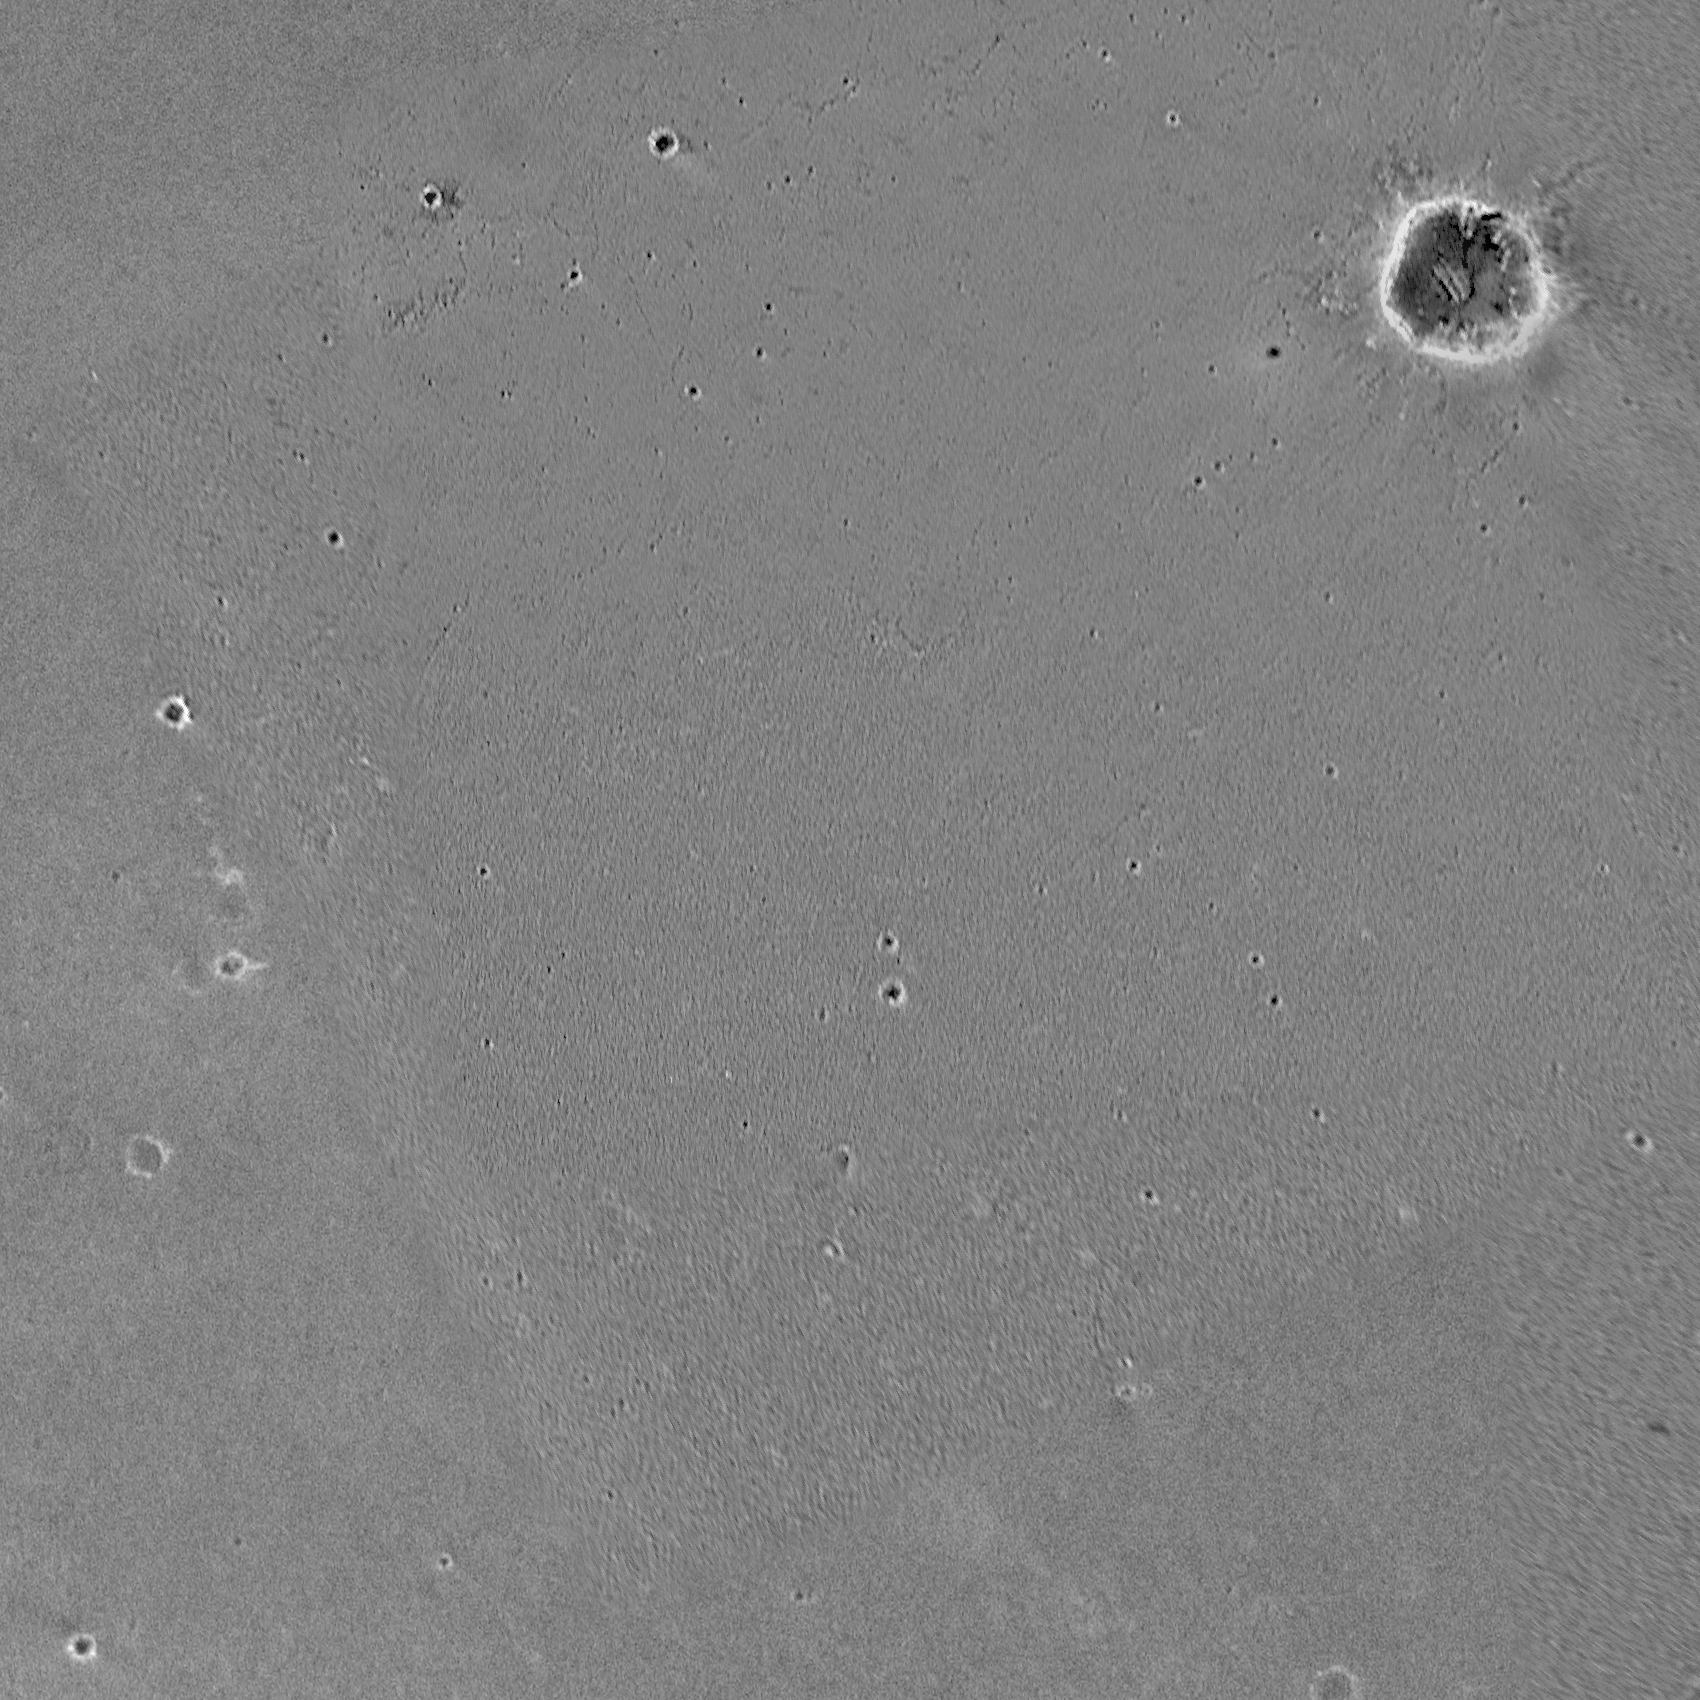

Challenger Memorial Station, Meridiani Planum, Mars

A composite image reveals the local region surrounding the Challenger Memorial Station. The image is actually an amalgamation of a Mars Global Surveyor’s Mars Orbiter Camera image and the third and final picture taken by Opportunity’s DIMES camera ( Descent Image Motion Estimation System) during descent. The location of the site is a 20-meter (65.6 foot) wide, 2-meter (6.6 foot) deep crater somewhere in this composite image. The final crew of the space shuttle Challenger was lost when the shuttle suffered an in-flight breakup during launch on Jan. 28, 1986.

Opportunity’s Turf

April 8, 2004

This map highlights the past and future stomping grounds of the Mars Exploration Rover Opportunity. “Eagle Crater” is the small crater where the rover landed over two months ago. “Anatolia,” named after the Anatolian fault system in Turkey, is the trough the rover is currently investigating. “Endurance” is the large crater the rover will travel toward in coming sols. The underlying image was taken by the camera onboard the Mars Global Surveyor orbiter.

Credit: NASA/JPL/MSSS